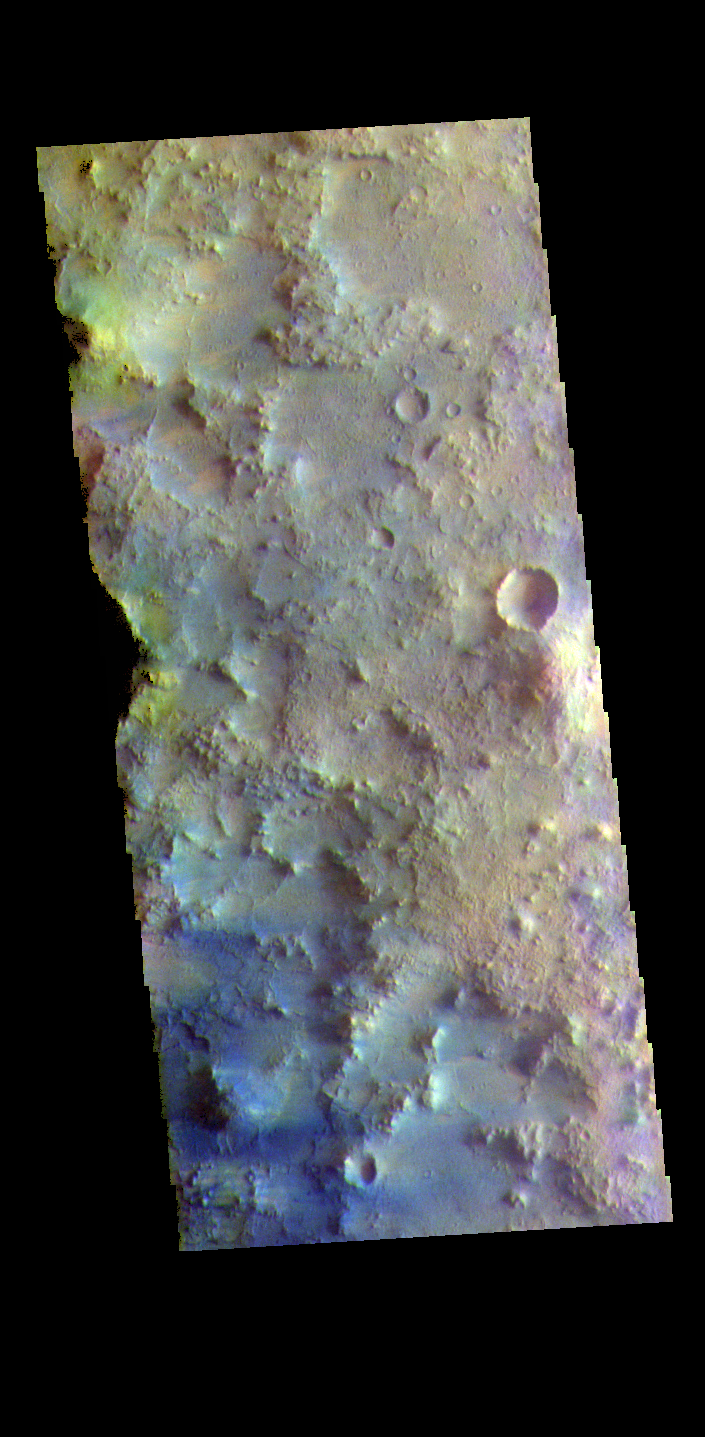

Terra Sabaea – False Color

The THEMIS VIS camera contains 5 filters. The data from different filters can be combined in multiple ways to create a false color image. These false color images may reveal subtle variations of the surface not easily identified in a single band image. Today’s false color image shows part of Terra Sabaea near Isidis Planitia.

Credit: NASA/JPL-Caltech/ASU